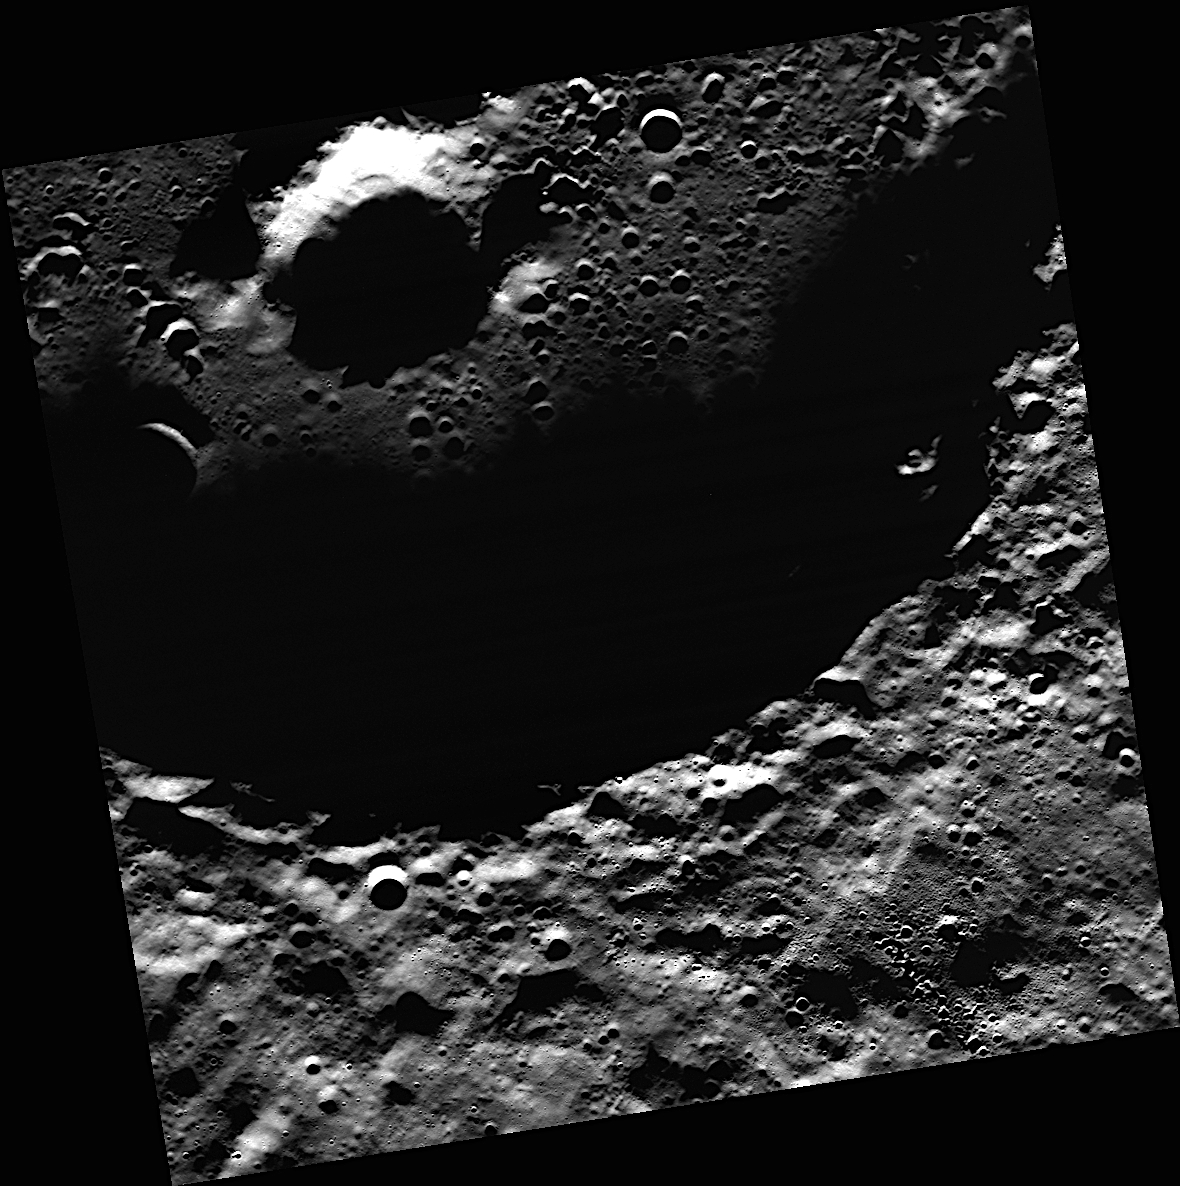

In Prokofiev’s Shadow

Prokofiev, named in August 2012 for the Russian composer, is the largest crater in Mercury’s north polar region to host radar-bright material. MESSENGER has found evidence that within the cold, dark, permanently shadowed regions of Prokofiev, water ice is exposed on the surface.

Date acquired: January 07, 2013
Image Mission Elapsed Time (MET): 266090610
Image ID: 3288616
Instrument: Wide Angle Camera (WAC) of the Mercury Dual Imaging System (MDIS)
WAC filter: 2 (700 nanometers)
Center Latitude: 84.90°
Center Longitude: 68.75° E
Resolution: 79 meters/pixel
Scale: Prokofiev has a diameter of 112 kilometers (70 miles).
Incidence Angle: 84.9°
Emission Angle: 6.1°
Phase Angle: 78.8°

The MESSENGER spacecraft is the first ever to orbit the planet Mercury, and the spacecraft’s seven scientific instruments and radio science investigation are unraveling the history and evolution of the Solar System’s innermost planet. Visit the Why Mercury? section of this website to learn more about the key science questions that the MESSENGER mission is addressing. During the one-year primary mission, MDIS acquired 88,746 images and extensive other data sets. MESSENGER is now in a year-long extended mission, during which plans call for the acquisition of more than 80,000 additional images to support MESSENGER’s science goals.

For information regarding the use of images, see the MESSENGER image use policy.

Credit: NASA/Johns Hopkins University Applied Physics Laboratory/Carnegie Institution of Washington